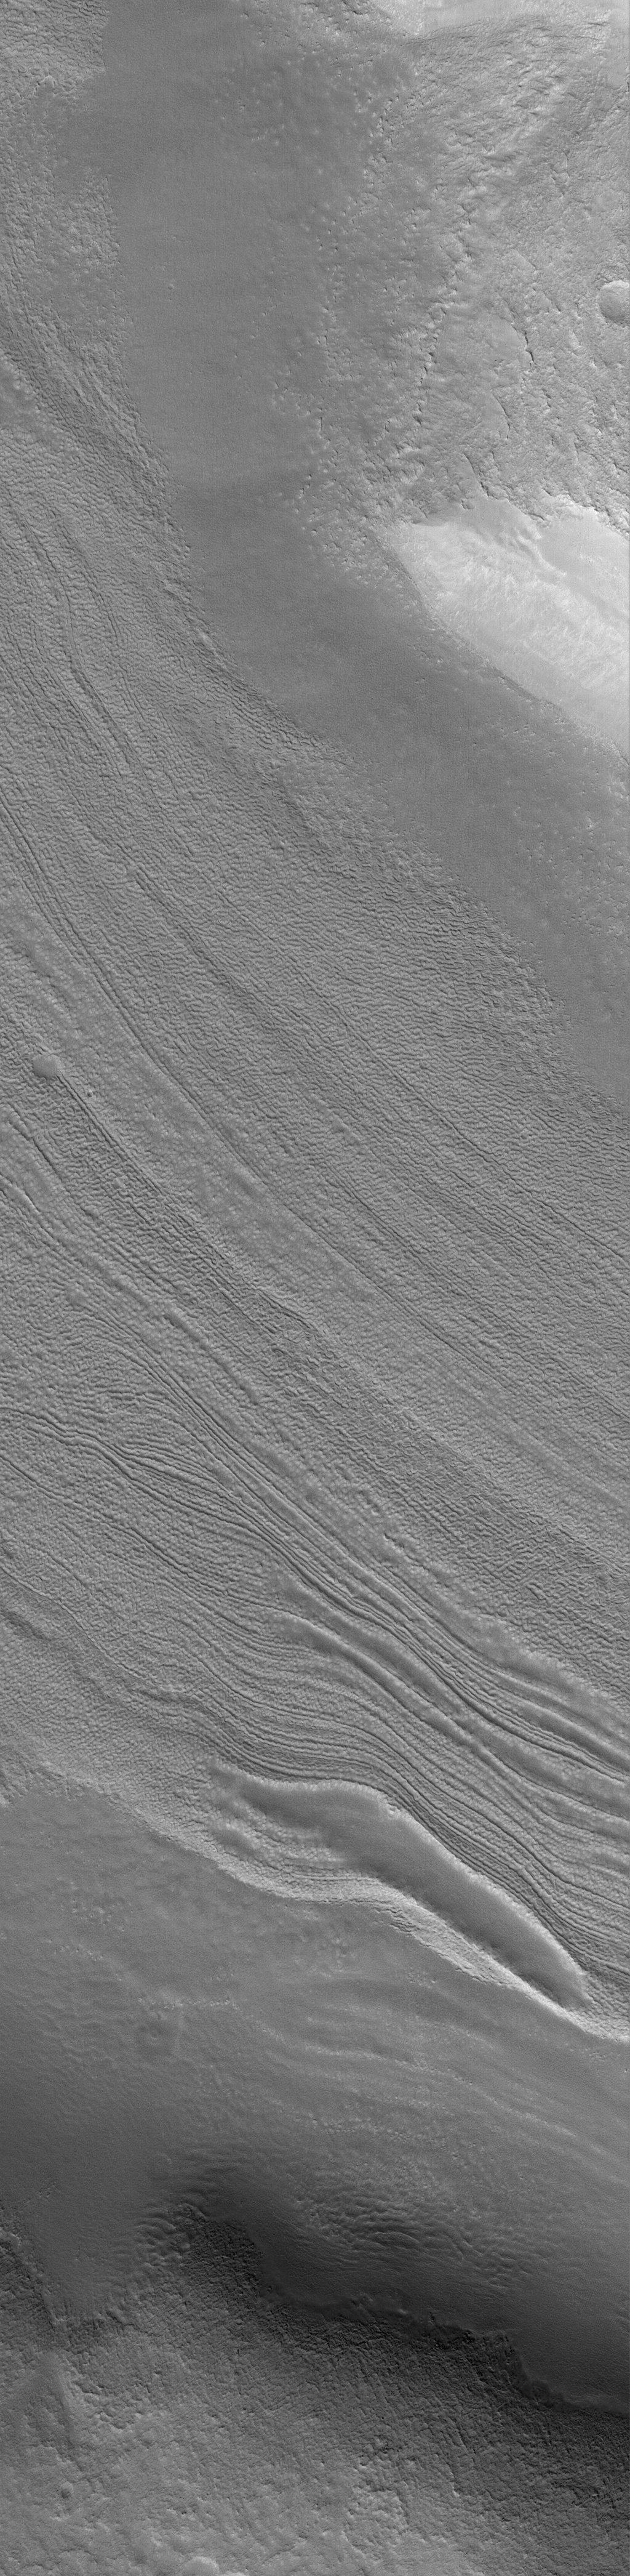

Fretted Terrain Valley

17 April 2004
This Mars Global Surveyor (MGS) Mars Orbiter Camera (MOC) image shows a typical fretted terrain valley floor, located southwest of Moreux Crater near 40.3°N, 317.7°W. Prior to the MGS mission, images from the Viking and Mariner 9 orbiters led to speculation that the lineated floors of fretted terrain valleys indicated the results of flowing ice. MGS MOC images have shown that these lineations occur in closed, as well as open, fretted terrain valleys. The lineations might, therefore, have nothing to do with flowing ice. They might instead be an expression of eroded layered material. Studies of fretted terrain landforms are on-going within the Mars science community. This January 2004 image covers an area about 3 km (1.9 mi) across. Sunlight illuminates the scene from the lower left.

Credit: NASA/JPL/Malin Space Science Systems